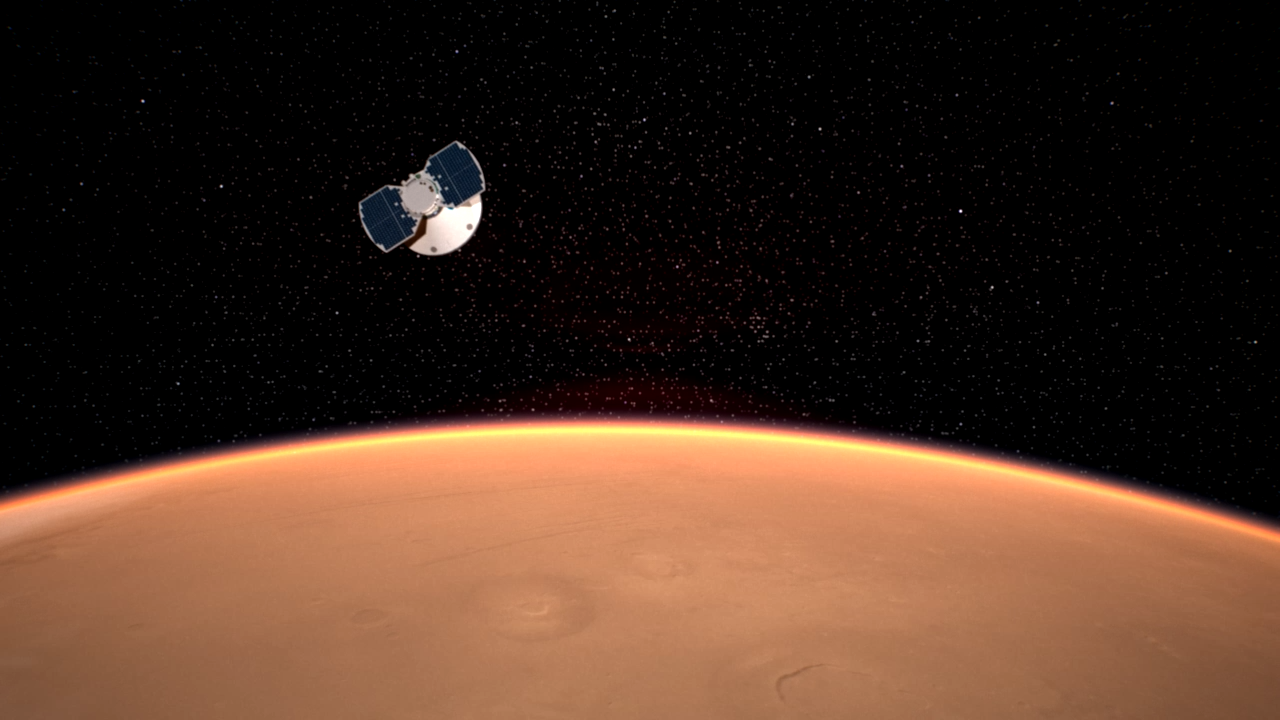

InSight Approaching Mars

The InSight spacecraft approaches Mars in this artist’s concept.

Interior Exploration using Seismic Investigations, Geodesy and Heat Transport, or InSight, is a Mars lander that probes the planet’s deep interior to shed light on the evolution of Mars and the rocky planets of the solar system.

There are six phases in the InSight mission: Pre-Launch, Launch, Cruise, Approach, Landing and Surface Operations. The approach phase begins about 60 days before the spacecraft enters the Martian atmosphere and prepares the spacecraft for landing.

NASA’s Jet Propulsion Laboratory, a division of Caltech in Pasadena, California, manages the InSight Project for NASA’s Science Mission Directorate, Washington. Lockheed Martin Space, Denver, Colorado built the spacecraft. InSight is part of NASA’s Discovery Program, which is managed by NASA’s Marshall Space Flight Center in Huntsville, Alabama.

Credit: NASA/JPL-Caltech